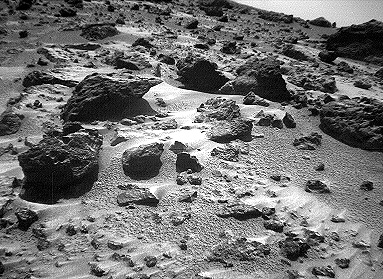

North View from Sojourner – Right Eye

This right image of a stereo image pair, taken on Sol 72 (September 15) from the Sojourner rover’s front cameras, shows areas of the Pathfinder landing site never before seen. The large rock on the right is “Chimp.”

This image and PIA01576 (left eye) make up a stereo pair.

Mars Pathfinder is the second in NASA’s Discovery program of low-cost spacecraft with highly focused science goals. The Jet Propulsion Laboratory, Pasadena, CA, developed and manages the Mars Pathfinder mission for NASA’s Office of Space Science, Washington, D.C. JPL is an operating division of the California Institute of Technology (Caltech).

Photojournal note: Sojourner spent 83 days of a planned seven-day mission exploring the Martian terrain, acquiring images, and taking chemical, atmospheric and other measurements. The final data transmission received from Pathfinder was at 10:23 UTC on September 27, 1997. Although mission managers tried to restore full communications during the following five months, the successful mission was terminated on March 10, 1998.

Credit: NASA/JPL